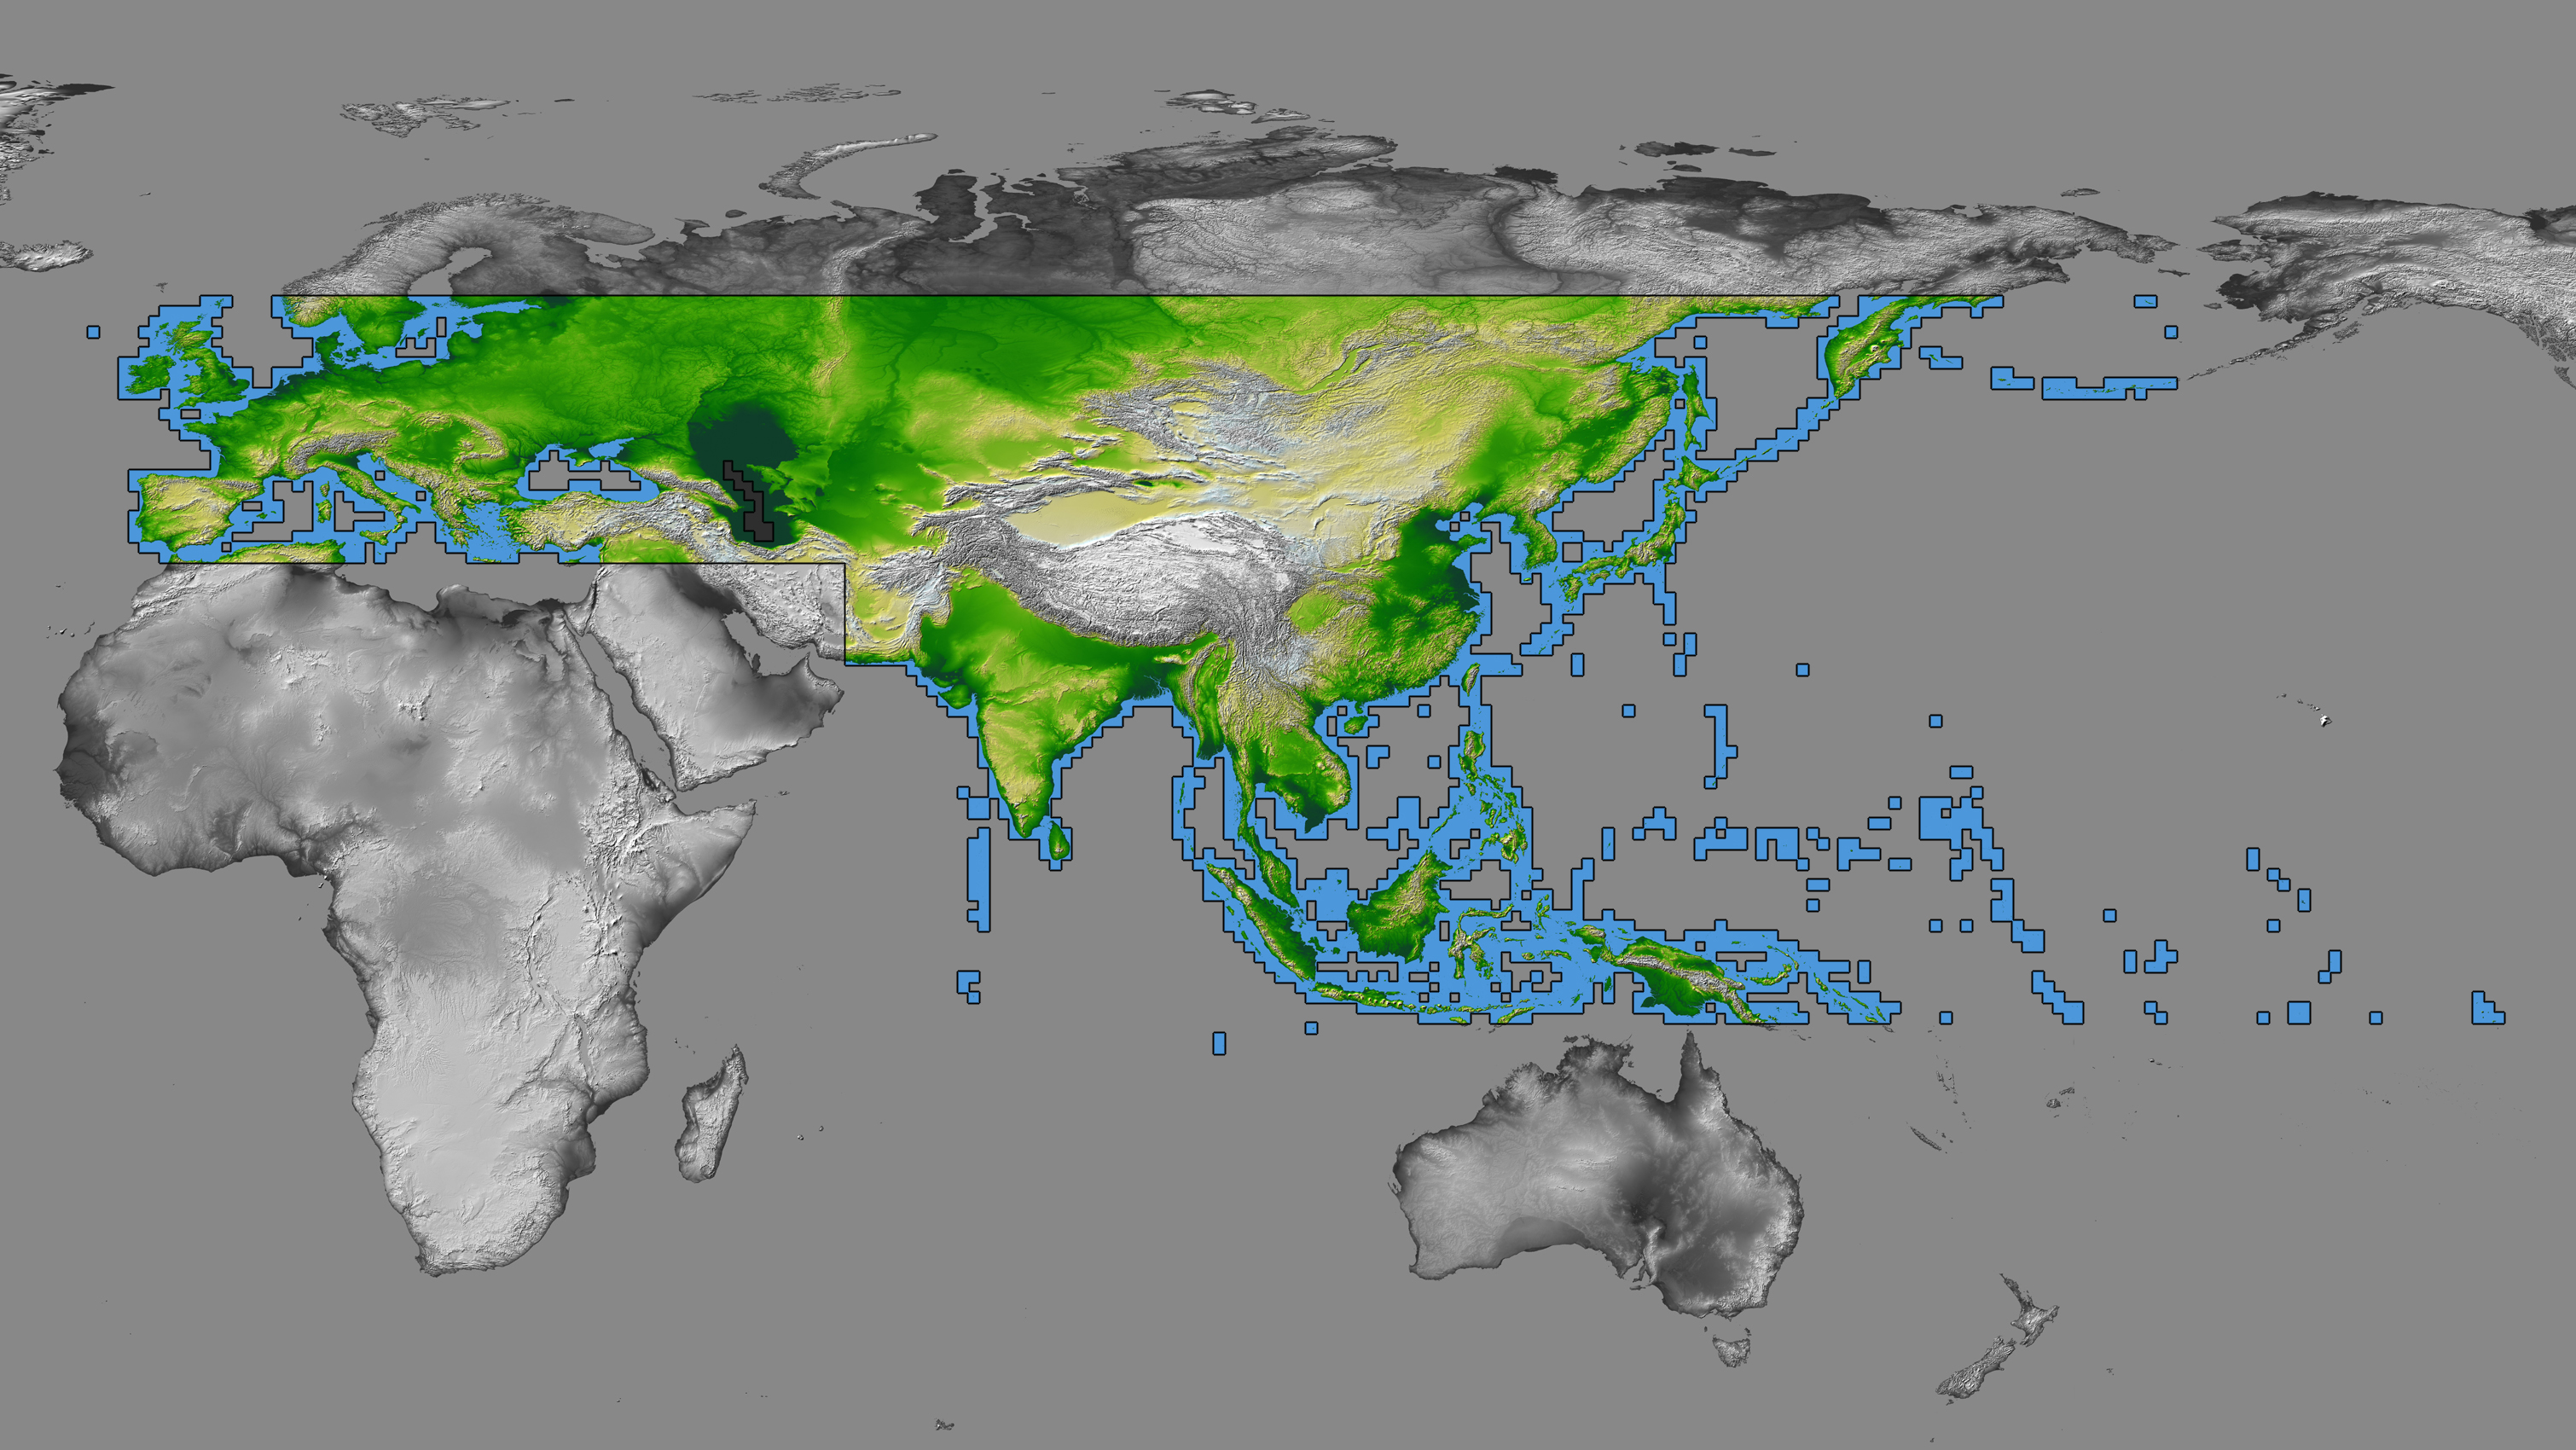

SRTM Data Release for Eurasia, Index Map and Colored Height

The colored regions of this map show the extent of digital elevation data recently released by the Shuttle Radar Topography Mission (SRTM). This release includes data for most of Europe and Asia plus numerous islands in the Indian and Pacific Oceans. SRTM flew on board the Space Shuttle Endeavour in February 2000 and used an interferometric radar system to map the topography of Earth’s landmass between latitudes 56 degrees south and 60 degrees north.

The data were processed into geographic “tiles,” each of which represents one by one degree of latitude and longitude. A degree of latitude measures 111 kilometers (69 miles) north-south, and a degree of longitude measures 111 kilometers or less east-west, decreasing away from the equator. The data are being released to the public on a continent-by-continent basis. This Eurasia segment includes 5,940 tiles, more than a third of the total data set. Previous releases covered North America and South America. Forthcoming releases will include Africa-Arabia and Australia plus an “Islands” release for those islands not included in the continental releases. Together these data releases constitute the world’s first high-resolution, near-global elevation model. The resolution of the publicly released data is three arcseconds (1/1,200 of a degree of latitude and longitude), which is about 90 meters (295 feet).

European coverage in the current data release stretches eastward from the British Isles and the Iberian Peninsula in the west, across the Alps and Carpathian Mountains, as well as the Northern European Plain, to the Ural and Caucasus Mountains bordering Asia. The Asian coverage includes a great diversity of landforms, including the Tibetan Plateau, Tarin Basin, Mongolian Plateau, and the mountains surrounding Lake Baikal, the world’s deepest lake. Mt. Everest in the Himalayas, at 8,848 meters (29,029 feet) is the world’s highest mountain. From India’s Deccan Plateau, to Southeast Asia, coastal China, and Korea, various landforms place constraints upon land use planning for a great population. Volcanoes in the East Indies, the Philippines, Japan, and the Kamchatka Peninsula form the western part of the “Ring of Fire” around the Pacific Ocean.

Many of these regions were previously very poorly mapped due to persistent cloud cover or the inaccessibility of the terrain. Digital elevation data, such as provided by SRTM, are particularly in high demand by scientists studying earthquakes, volcanism, and erosion patterns for use in mapping and modeling hazards to human habitation. But the shape of Earth’s surface affects nearly every natural process and human endeavor that occurs there, so elevation data are used in a wide range of applications.

In this index map color-coding is directly related to topographic height, with green at the lower elevations, rising through yellow and tan, to white at the highest elevations. The large, very dark green feature in western Asia is the Caspian Sea, which is below sea level. Blue areas on the map represent water within the mapped tiles, each of which includes shorelines or islands.

Elevation data used in this image was acquired by the Shuttle Radar Topography Mission (SRTM) aboard the Space Shuttle Endeavour, launched on February 11, 2000. SRTM used the same radar instrument that comprised the Spaceborne Imaging Radar-C/X-Band Synthetic Aperture Radar (SIR-C/X-SAR) that flew twice on the Space Shuttle Endeavour in 1994. SRTM was designed to collect three-dimensional measurements of the Earth’s surface. To collect the 3-D data, engineers added a 60-meter-long (200-foot) mast, installed additional C-band and X-band antennas, and improved tracking and navigation devices. The mission is a cooperative project between the National Aeronautics and Space Administration (NASA), the National Geospatial-Intelligence Agency (NGA) of the U.S. Department of Defense (DoD), and the German and Italian space agencies. It is managed by NASA’s Jet Propulsion Laboratory, Pasadena, CA, for NASA’s Earth Science Enterprise, Washington, DC.

Orientation: North toward the top
Image Data: Colored SRTM elevation model
Date Acquired: February 2000

Credit: NASA/JPL/NIMA